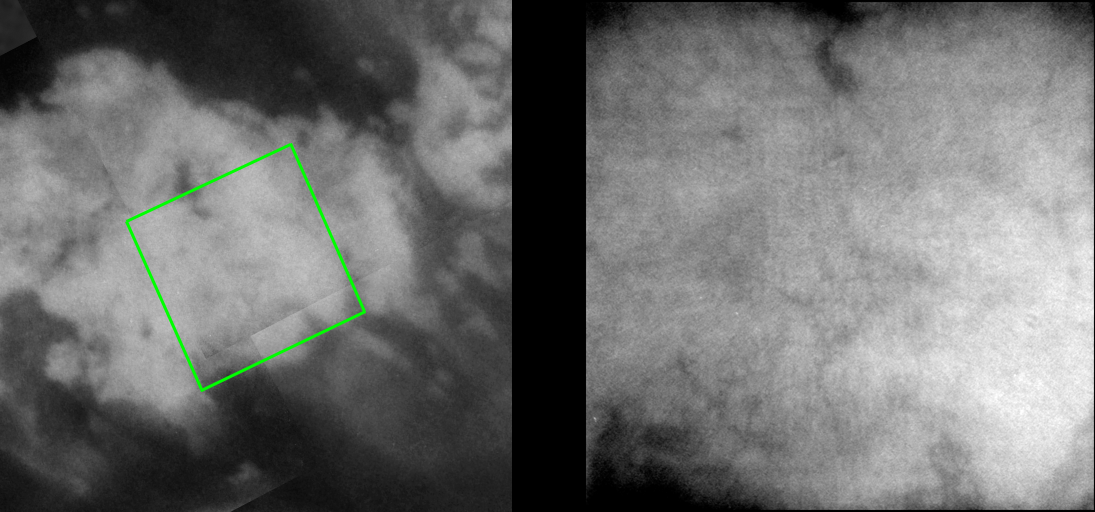

Channels on Titan?

It’s hard not to speculate about the origins of the narrow, dark features seen in Cassini’s new images of Titan’s surface. They tantalize the viewer, resembling the dark channels seen elsewhere on Titan, but are just at the limits of resolution of the images (a few kilometers) — too close to identify their true nature.

During the two most recent flybys of Titan, on March 31 and April 16, 2005, Cassini captured a number of images of the hemisphere of Titan that faces Saturn. The image at the left is taken from a mosaic of images obtained in March 2005 (see PIA06222) and shows the location of the frame at the right. The view at the right, taken during the most recent Titan flyby, shows a close-up of the eastern portion of a large, bright feature.

The resolution is somewhat degraded in this frame due to the low contrast of the terrain, but several narrow, dark and branching features, which are suggestive of channels, can be discerned.

The view at the left consists of five images that have been added together and enhanced to bring out surface detail and to reduce noise, though some camera artifacts remain.

These images were taken with the Cassini spacecraft narrow-angle camera using a filter sensitive to wavelengths of infrared light centered at 938 nanometers — considered to be the imaging science subsystem’s best spectral filter for observing the surface of Titan. This view was acquired from a distance of 40,000 kilometers (24,900 miles). The pixel scale of this image is 470 meters (0.3 miles) per pixel, although the actual resolution is likely to be several times larger.

The Cassini-Huygens mission is a cooperative project of NASA, the European Space Agency and the Italian Space Agency. The Jet Propulsion Laboratory, a division of the California Institute of Technology in Pasadena, manages the mission for NASA’s Science Mission Directorate, Washington, D.C. The Cassini orbiter and its two onboard cameras were designed, developed and assembled at JPL. The imaging team is based at the Space Science Institute, Boulder, Colo.

Credit: NASA/JPL/Space Science Institute